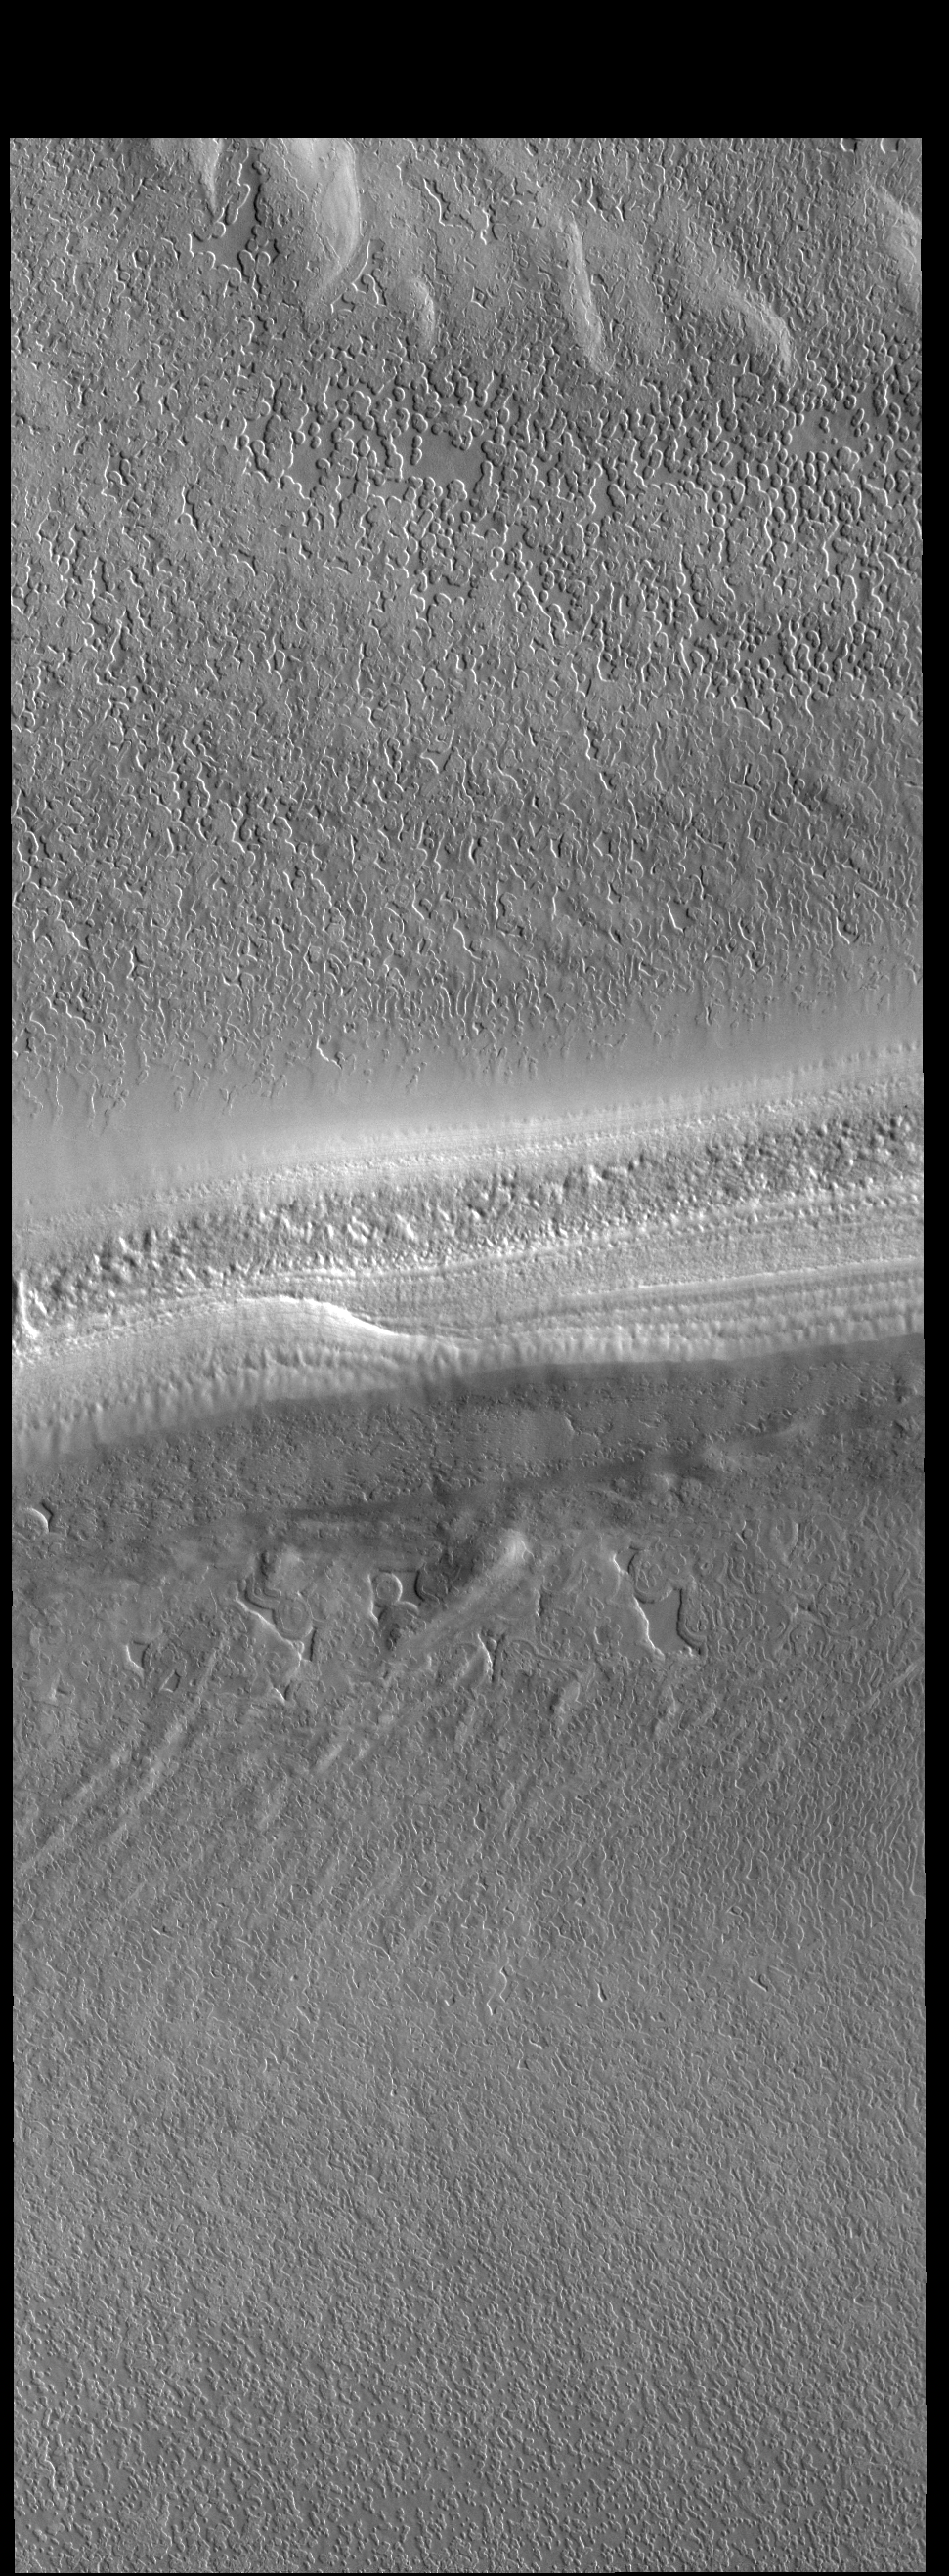

South Polar Cap

The sun has risen over the south pole in this springtime VIS image. At the center of the image is a trough that reveals the layered nature of the polar cap ice.

Credit: NASA/JPL-Caltech/ASU